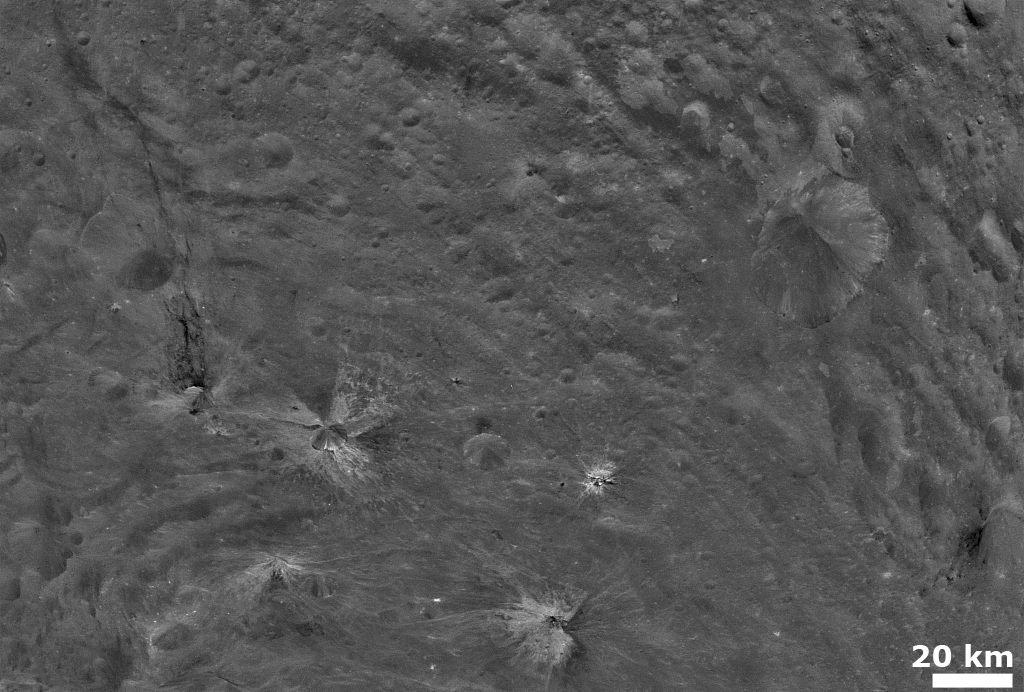

Bright and Dark Material on Vesta’s Surface

NASA’s Dawn spacecraft obtained this image with its framing camera on August 6, 2011. This image was taken through the framing camera’s clear filter aboard the spacecraft. The framing camera has a resolution of about 280 yards (260 meters) per pixel.

The Dawn mission to Vesta and Ceres is managed by the Jet Propulsion Laboratory, for NASA’s Science Mission Directorate, Washington, D.C. It is a project of the Discovery Program managed by NASA’s Marshall Space Flight Center, Huntsville, Ala. UCLA is responsible for overall Dawn mission science. Orbital Sciences Corporation of Dulles, Va., designed and built the Dawn spacecraft.

The framing cameras were developed and built under the leadership of the Max Planck Institute for Solar System Research, Katlenburg-Lindau, Germany, with significant contributions by the German Aerospace Center (DLR) Institute of Planetary Research, Berlin, and in coordination with the Institute of Computer and Communication Network Engineering, Braunschweig. The framing camera project is funded by NASA, the Max Planck Society and DLR. JPL is a division of the California Institute of Technology, in Pasadena.

Credit: NASA/JPL-Caltech/UCLA/MPS/DLR/IDA